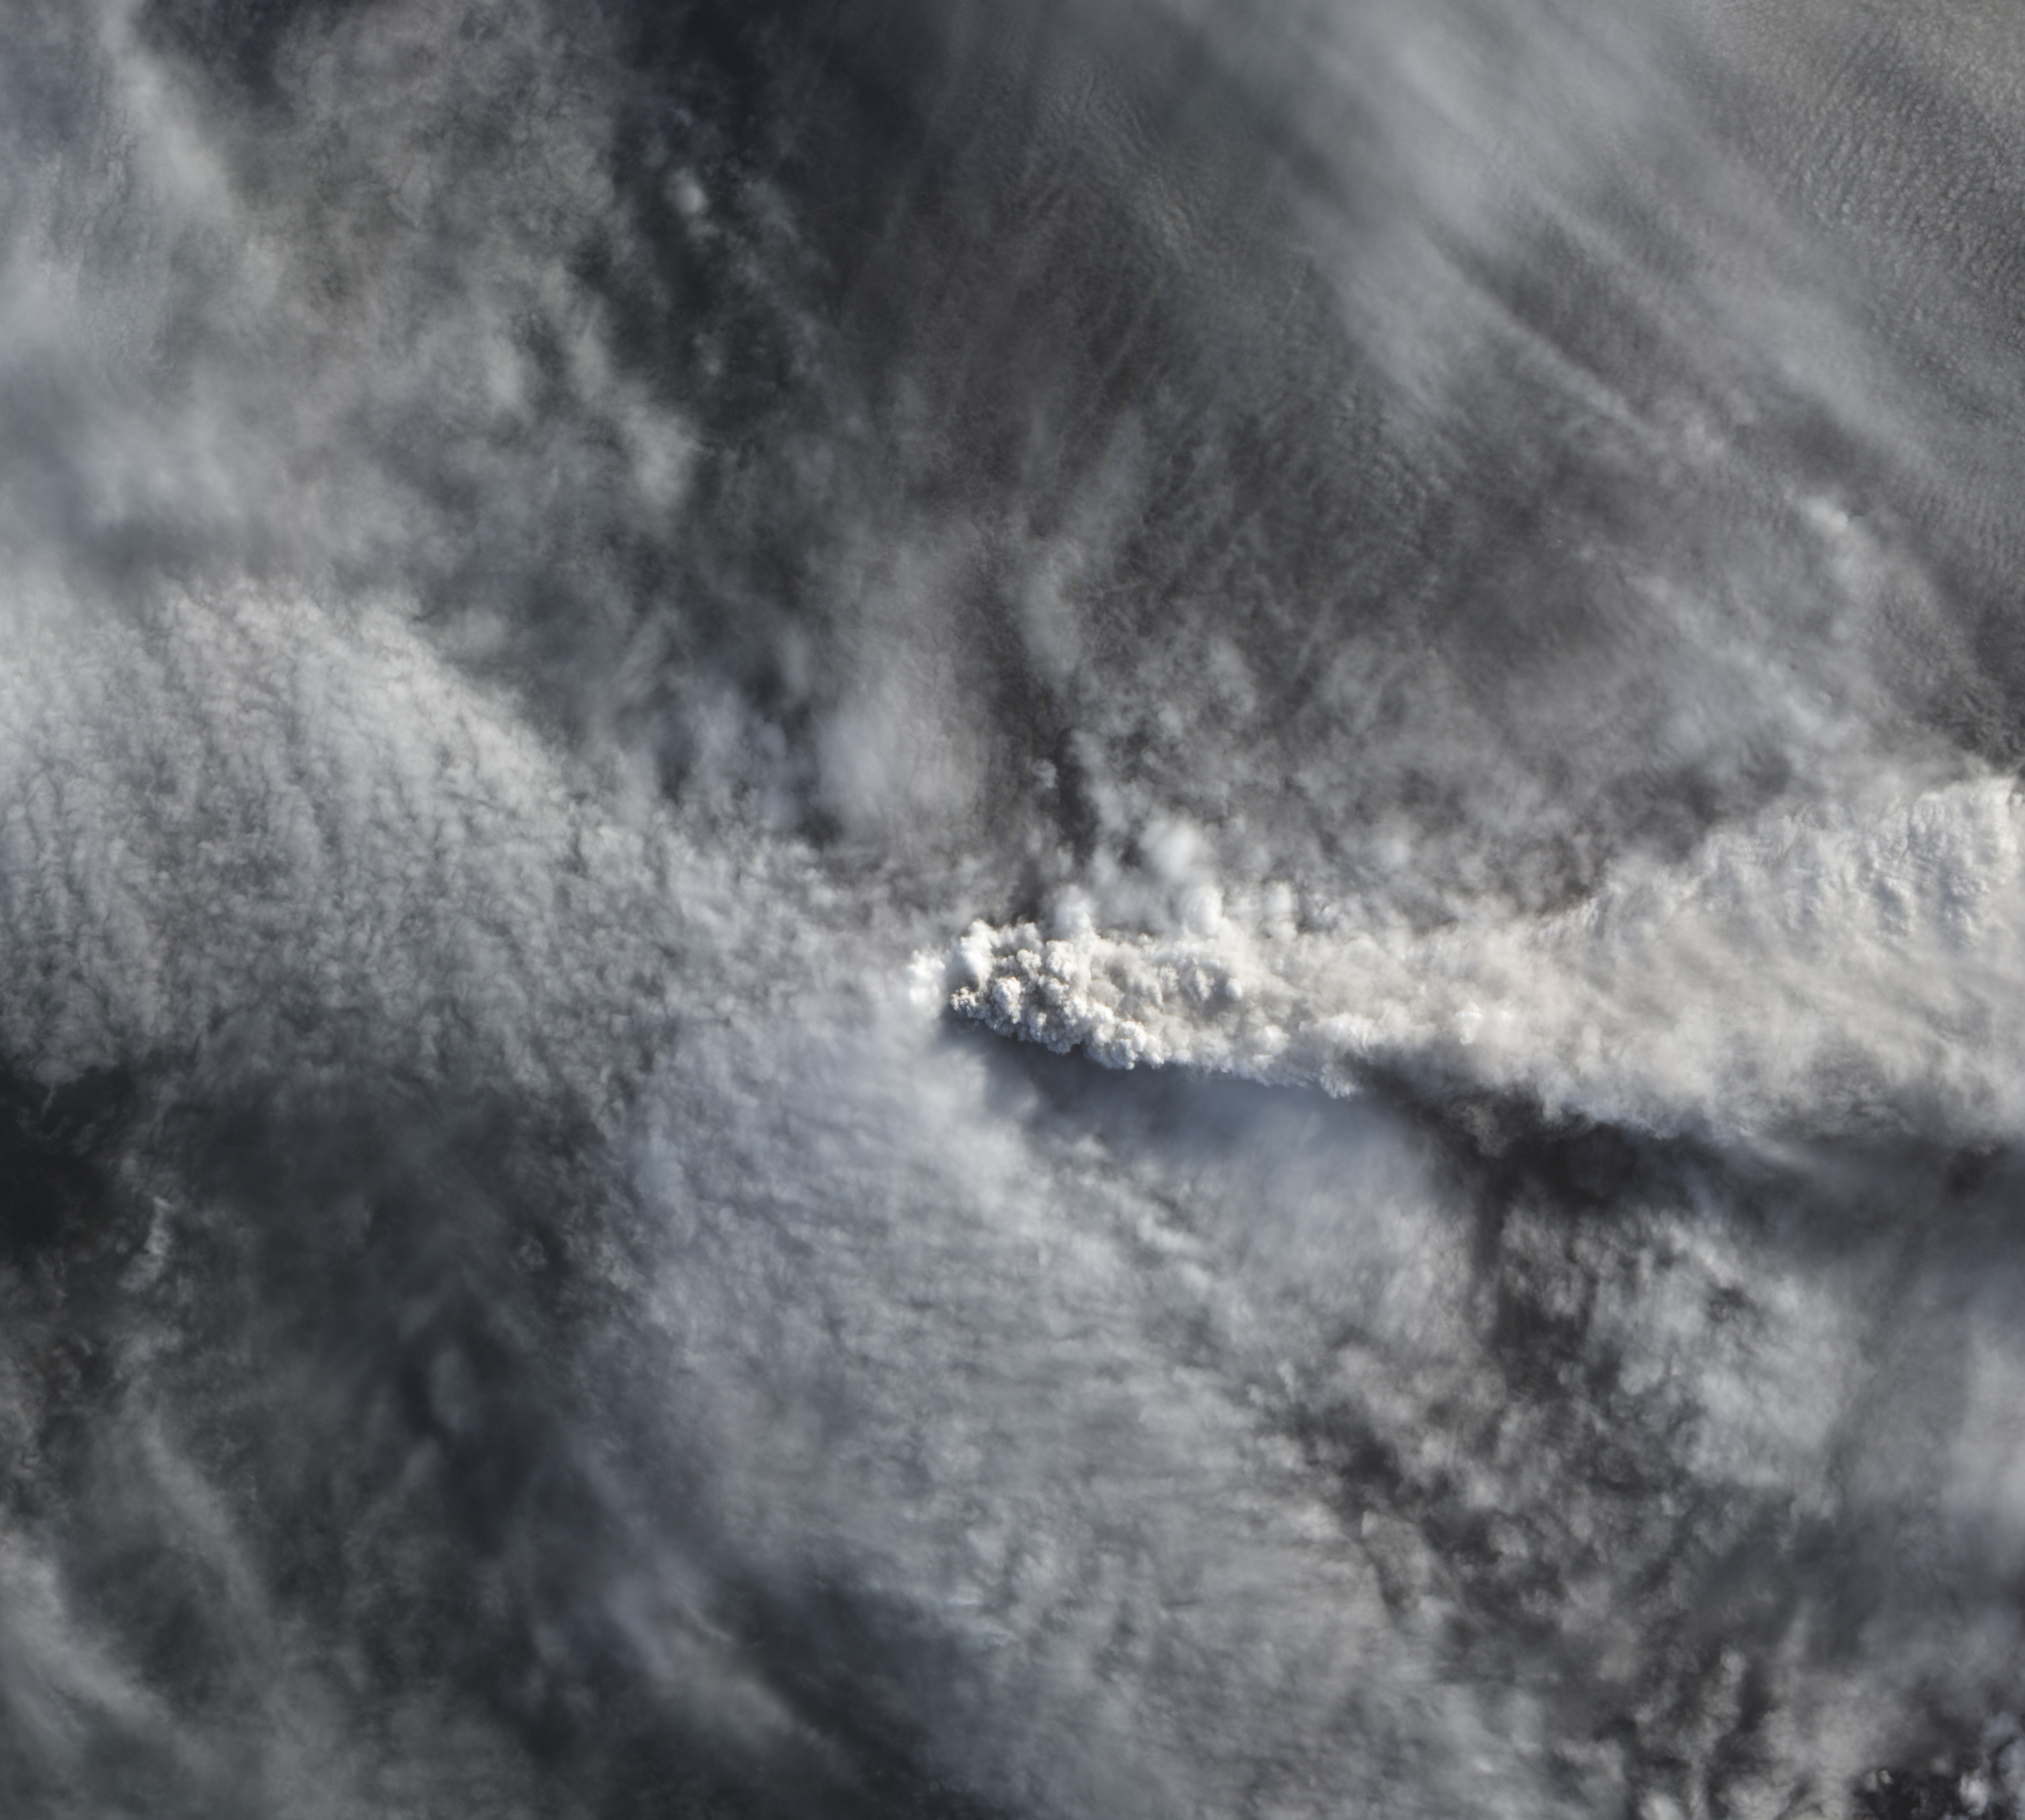

Calbuco’s plume over Chile

The natural color image below, acquired on April 25 by the Advanced Land Imager on NASA’s Earth Observing-1 satellite, shows Calbuco’s plume rising above the cloud deck over Chile.

Credit: NASA Earth Observatory